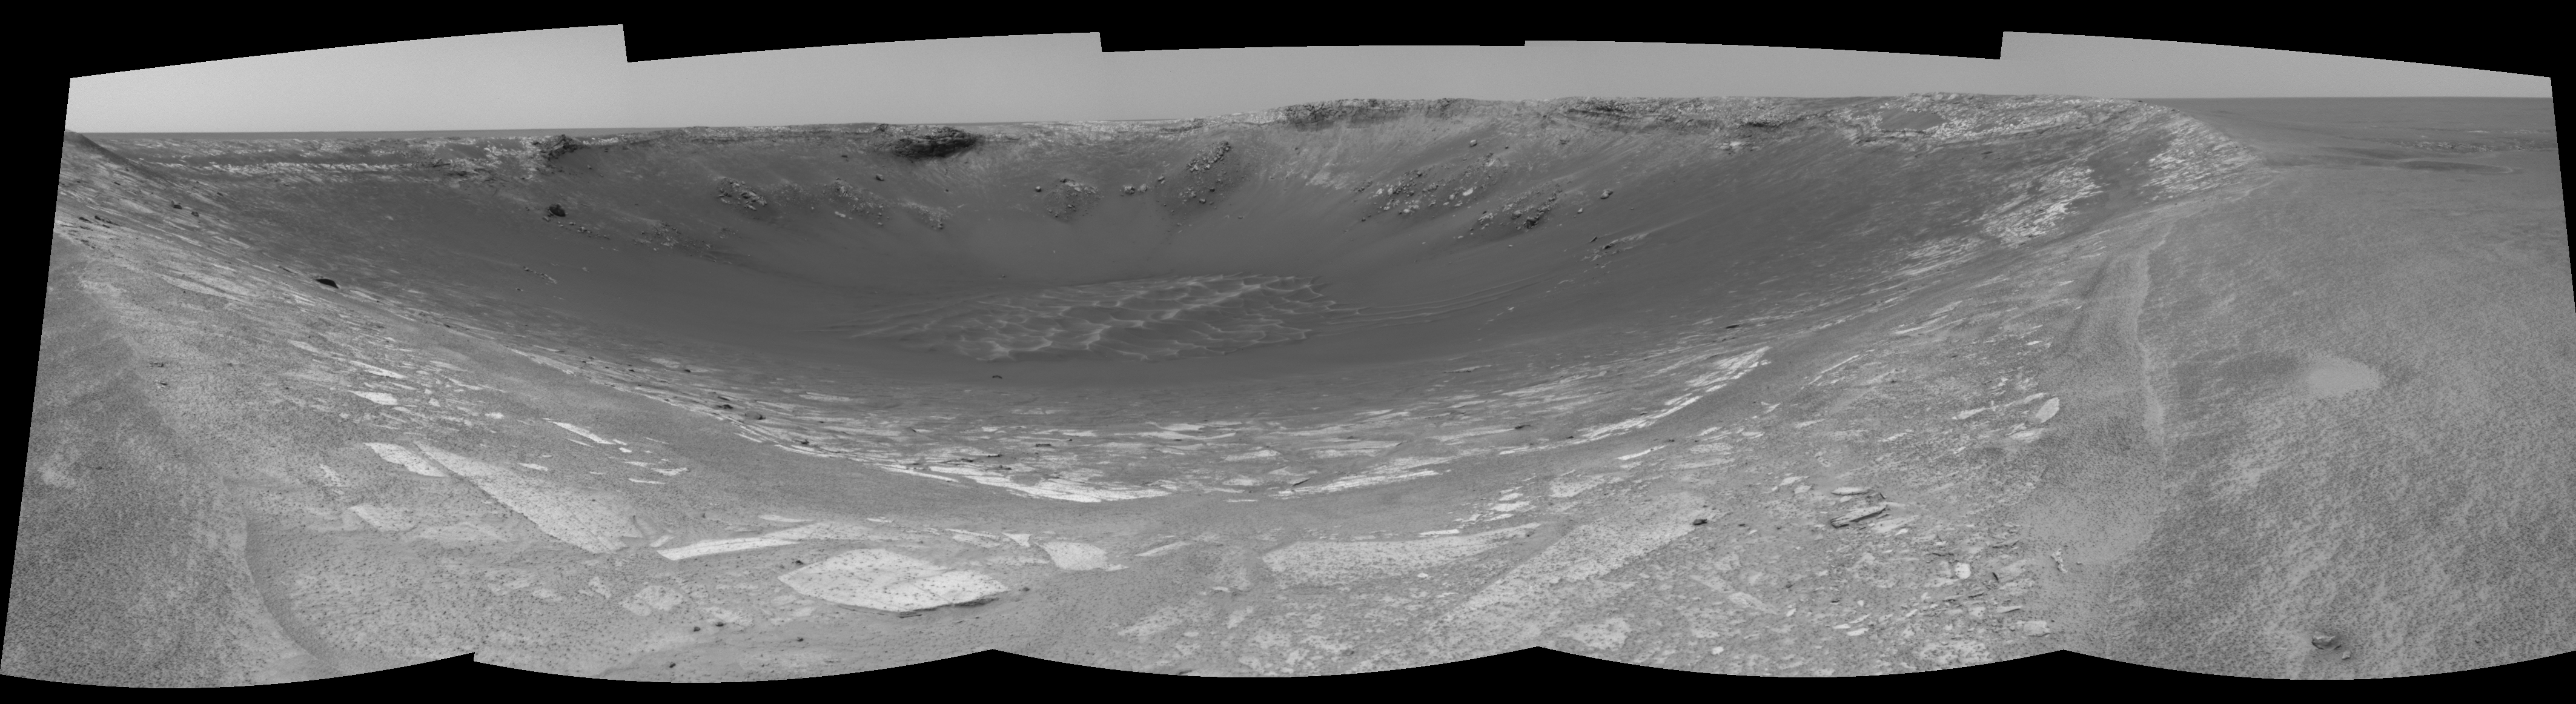

Behold ‘Endurance’! (right eye)

This 180-degree view from the right navigation camera on the Mars Exploration Rover Opportunity is the first look inside “Endurance Crater.” The view is a cylindrical-perspective projection constructed from four images. The crater is about 130 meters (about 430 feet) in diameter.

See PIA05860 for 3-D view and PIA05861 for left eye view of this right eye cylindrical-perspective projection.

Credit: NASA/JPL